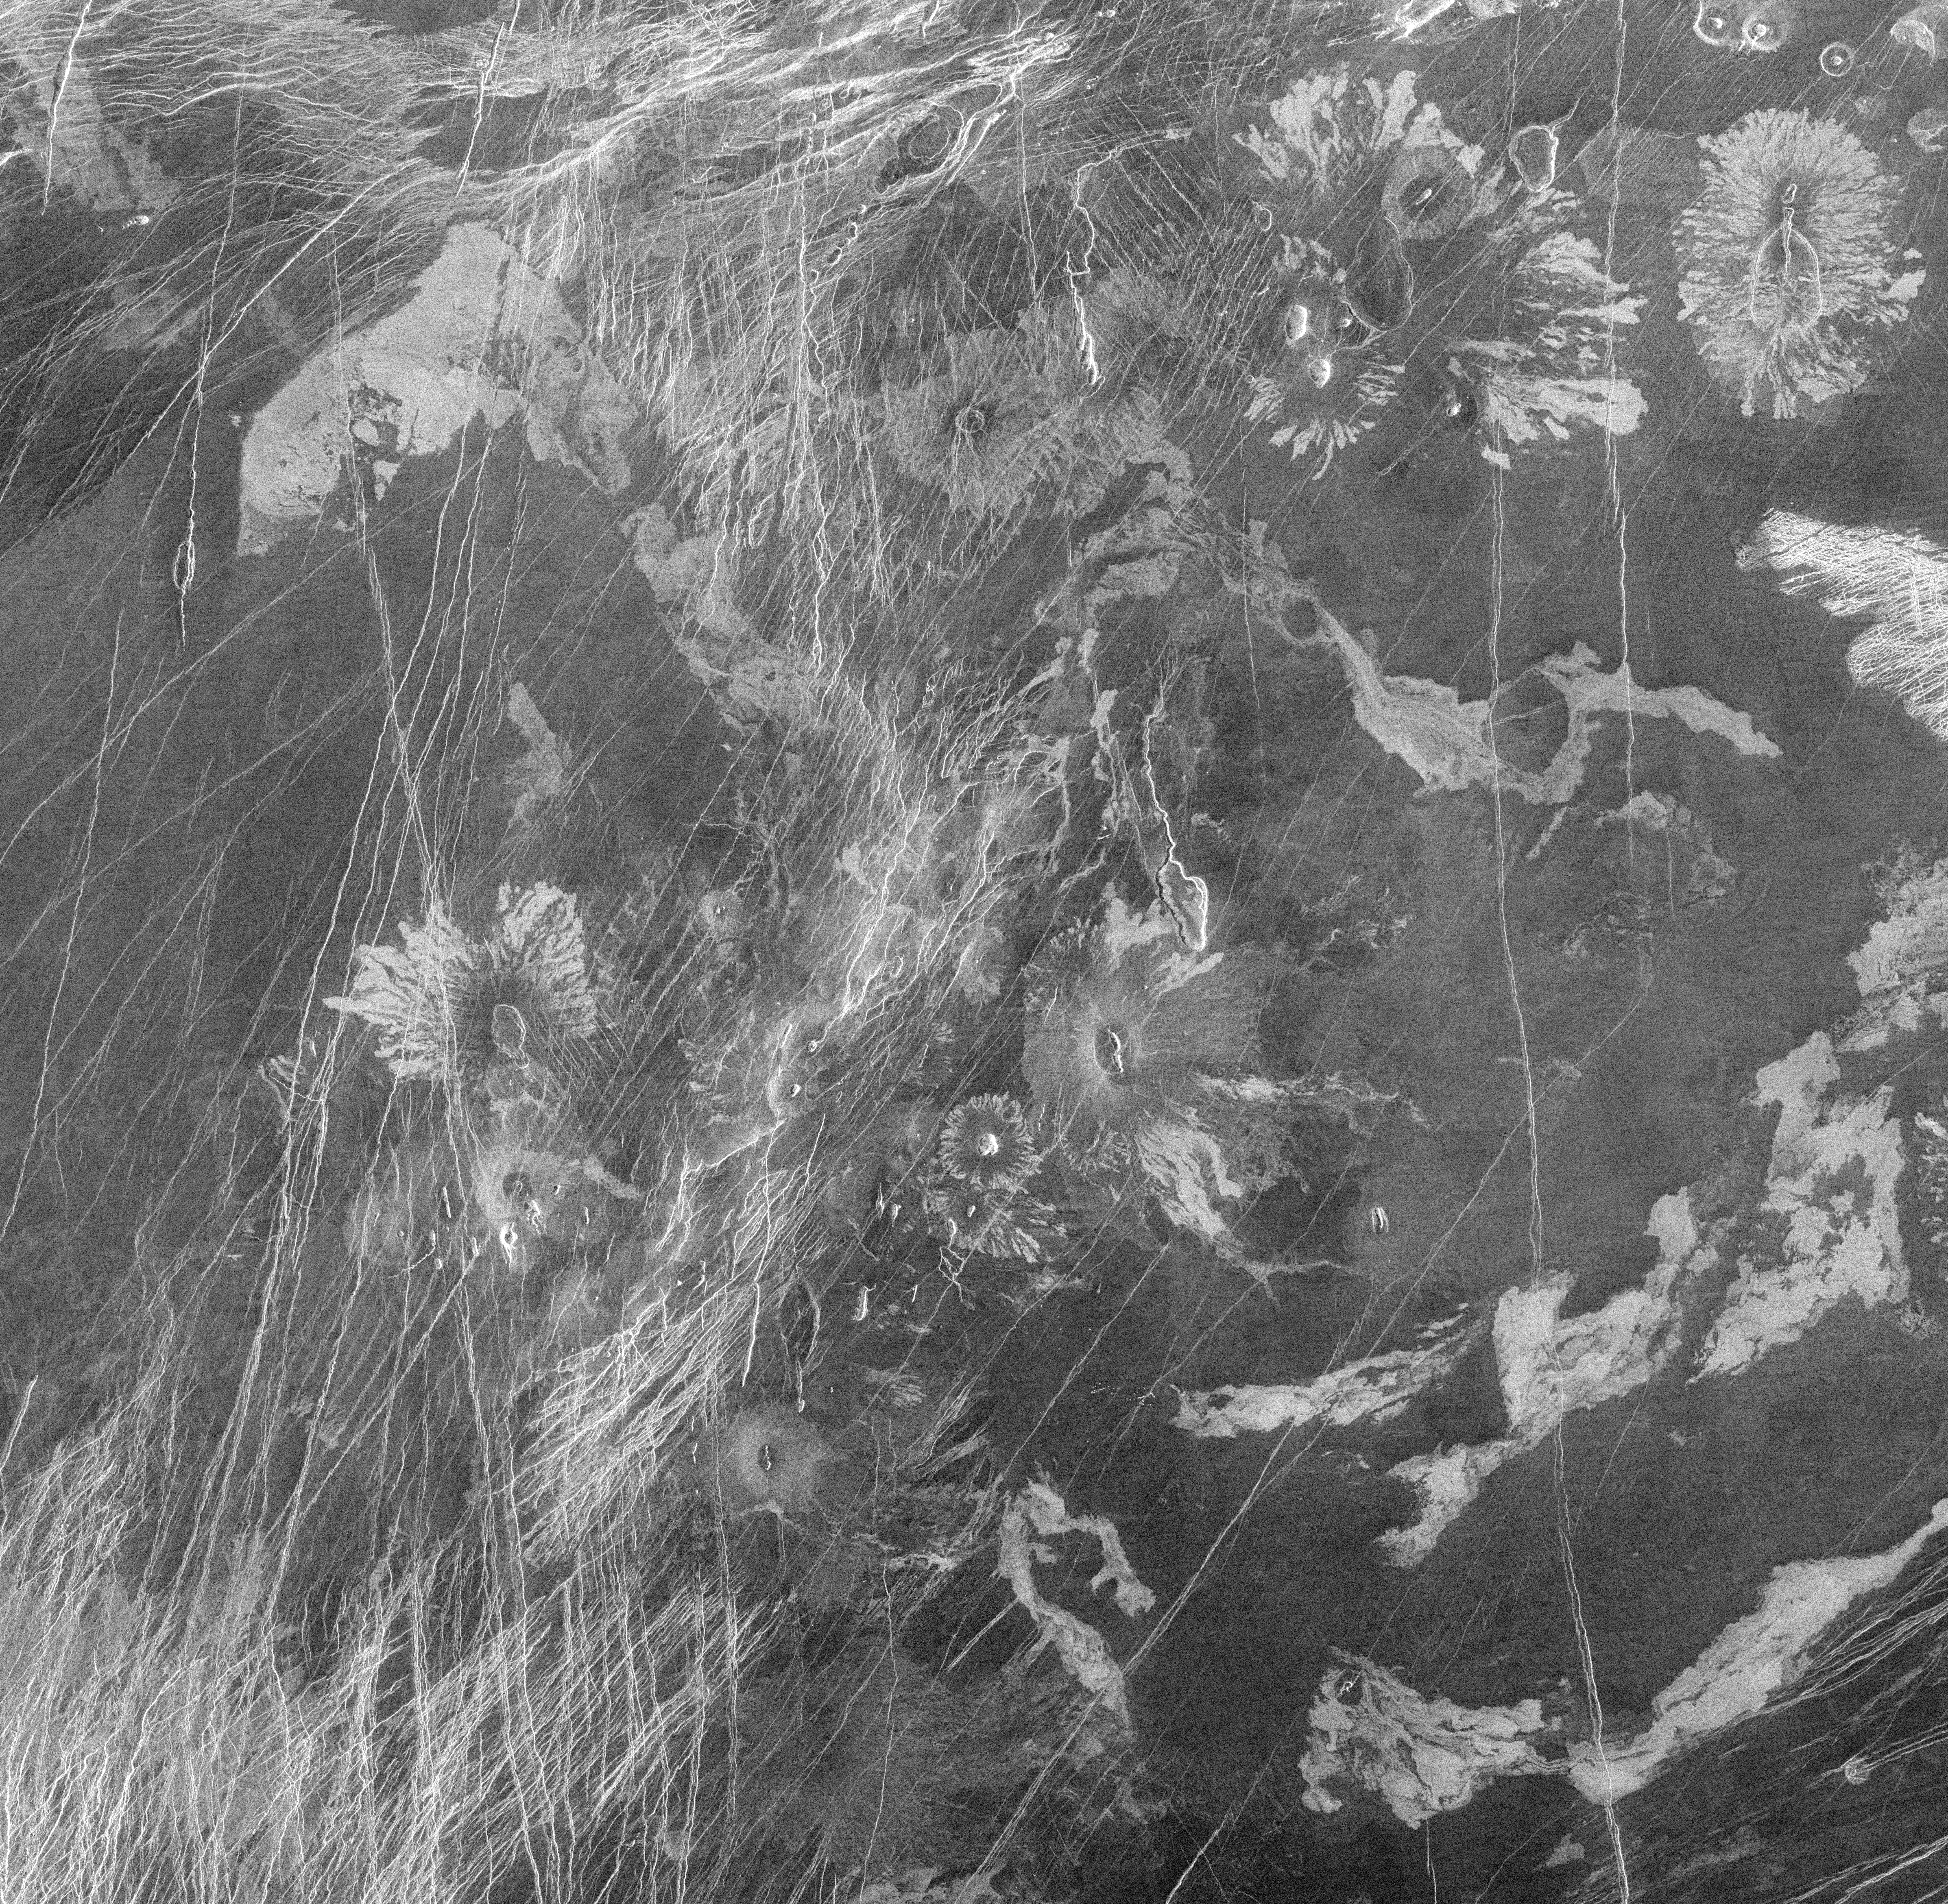

Venus – Volcanic features in Atla Region

This Magellan image from the Atla region of Venus shows several types of volcanic features and superimposed surface fractures. The area in the image is approximately 350 kilometers (217 miles) across, centered at 9 degrees south latitude, 199 degrees east longitude. Lava flows emanating from circular pits or linear fissures form flower-shaped patterns in several areas. A collapse depression approximately 20 kilometers by 10 kilometers (12 by 6 miles) near the center of the image is drained by a lava channel approximately 40 kilometers (25 miles) long. Numerous surface fractures and graben (linear valleys) criss-cross the volcanic deposits in north to northeast trends. The fractures are not buried by the lavas, indicating that the tectonic activity post-dates most of the volcanic activity.

Credit: NASA/JPL